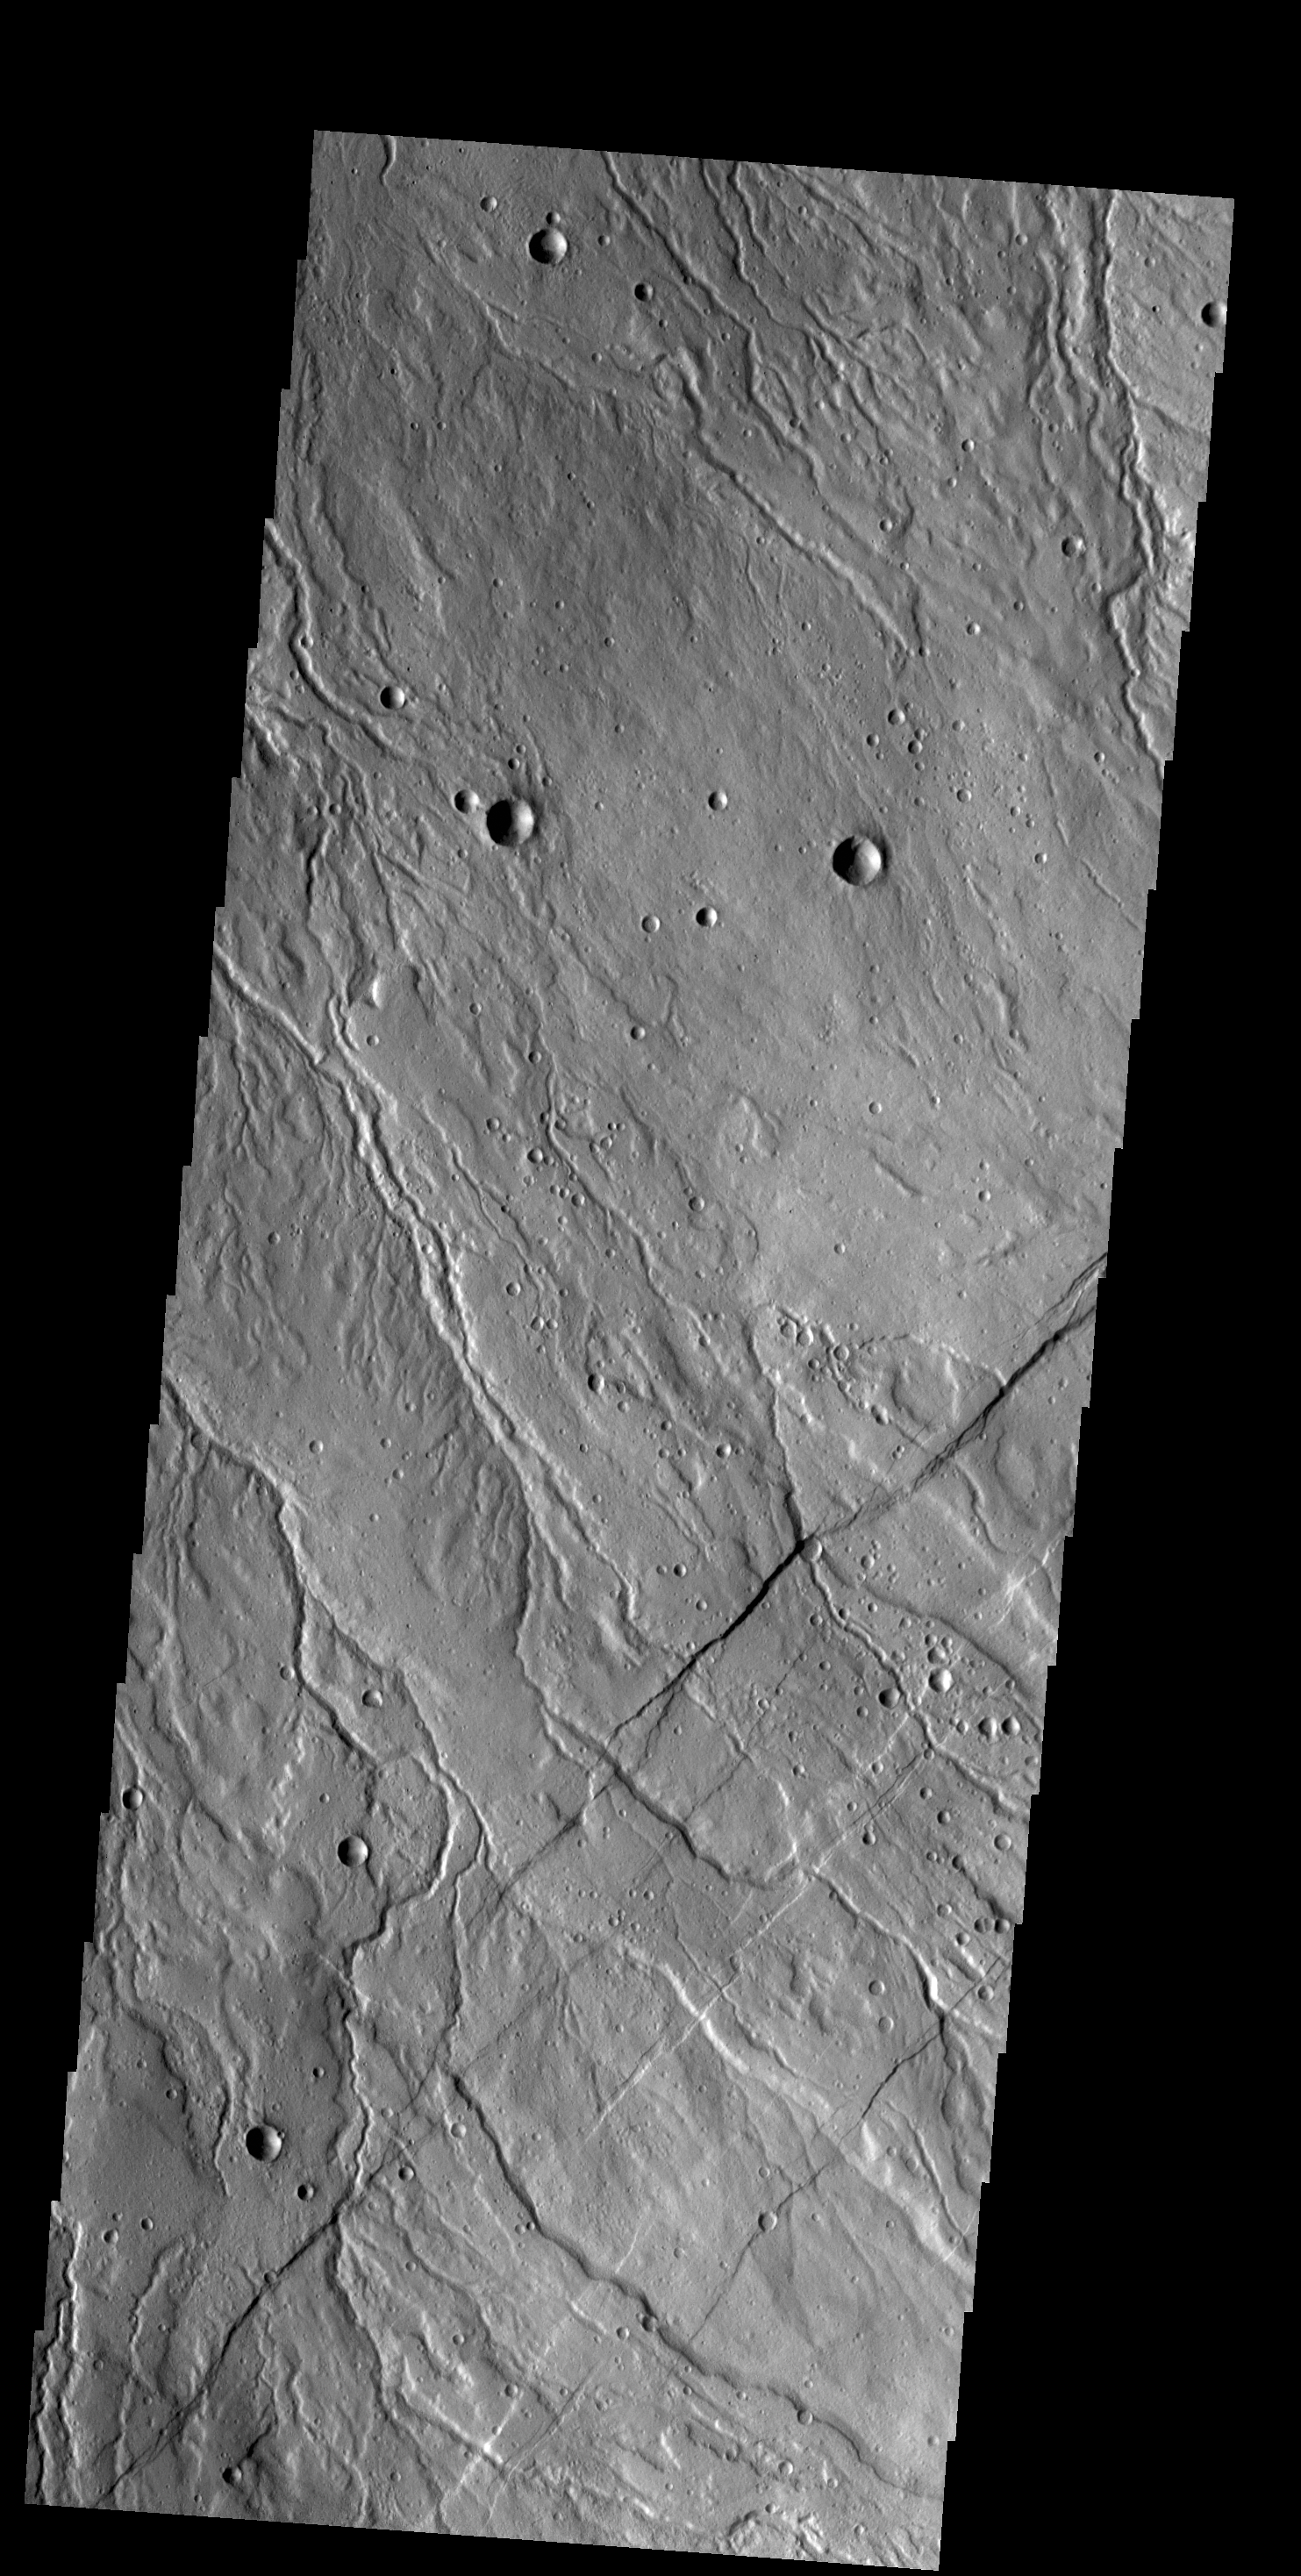

Rubicon Valles

The multiple channels seen in this VIS image dissect the northwestern margin of Alba Mons. The channels are called Rubicon Valles.

Credit: NASA/JPL-Caltech/ASU